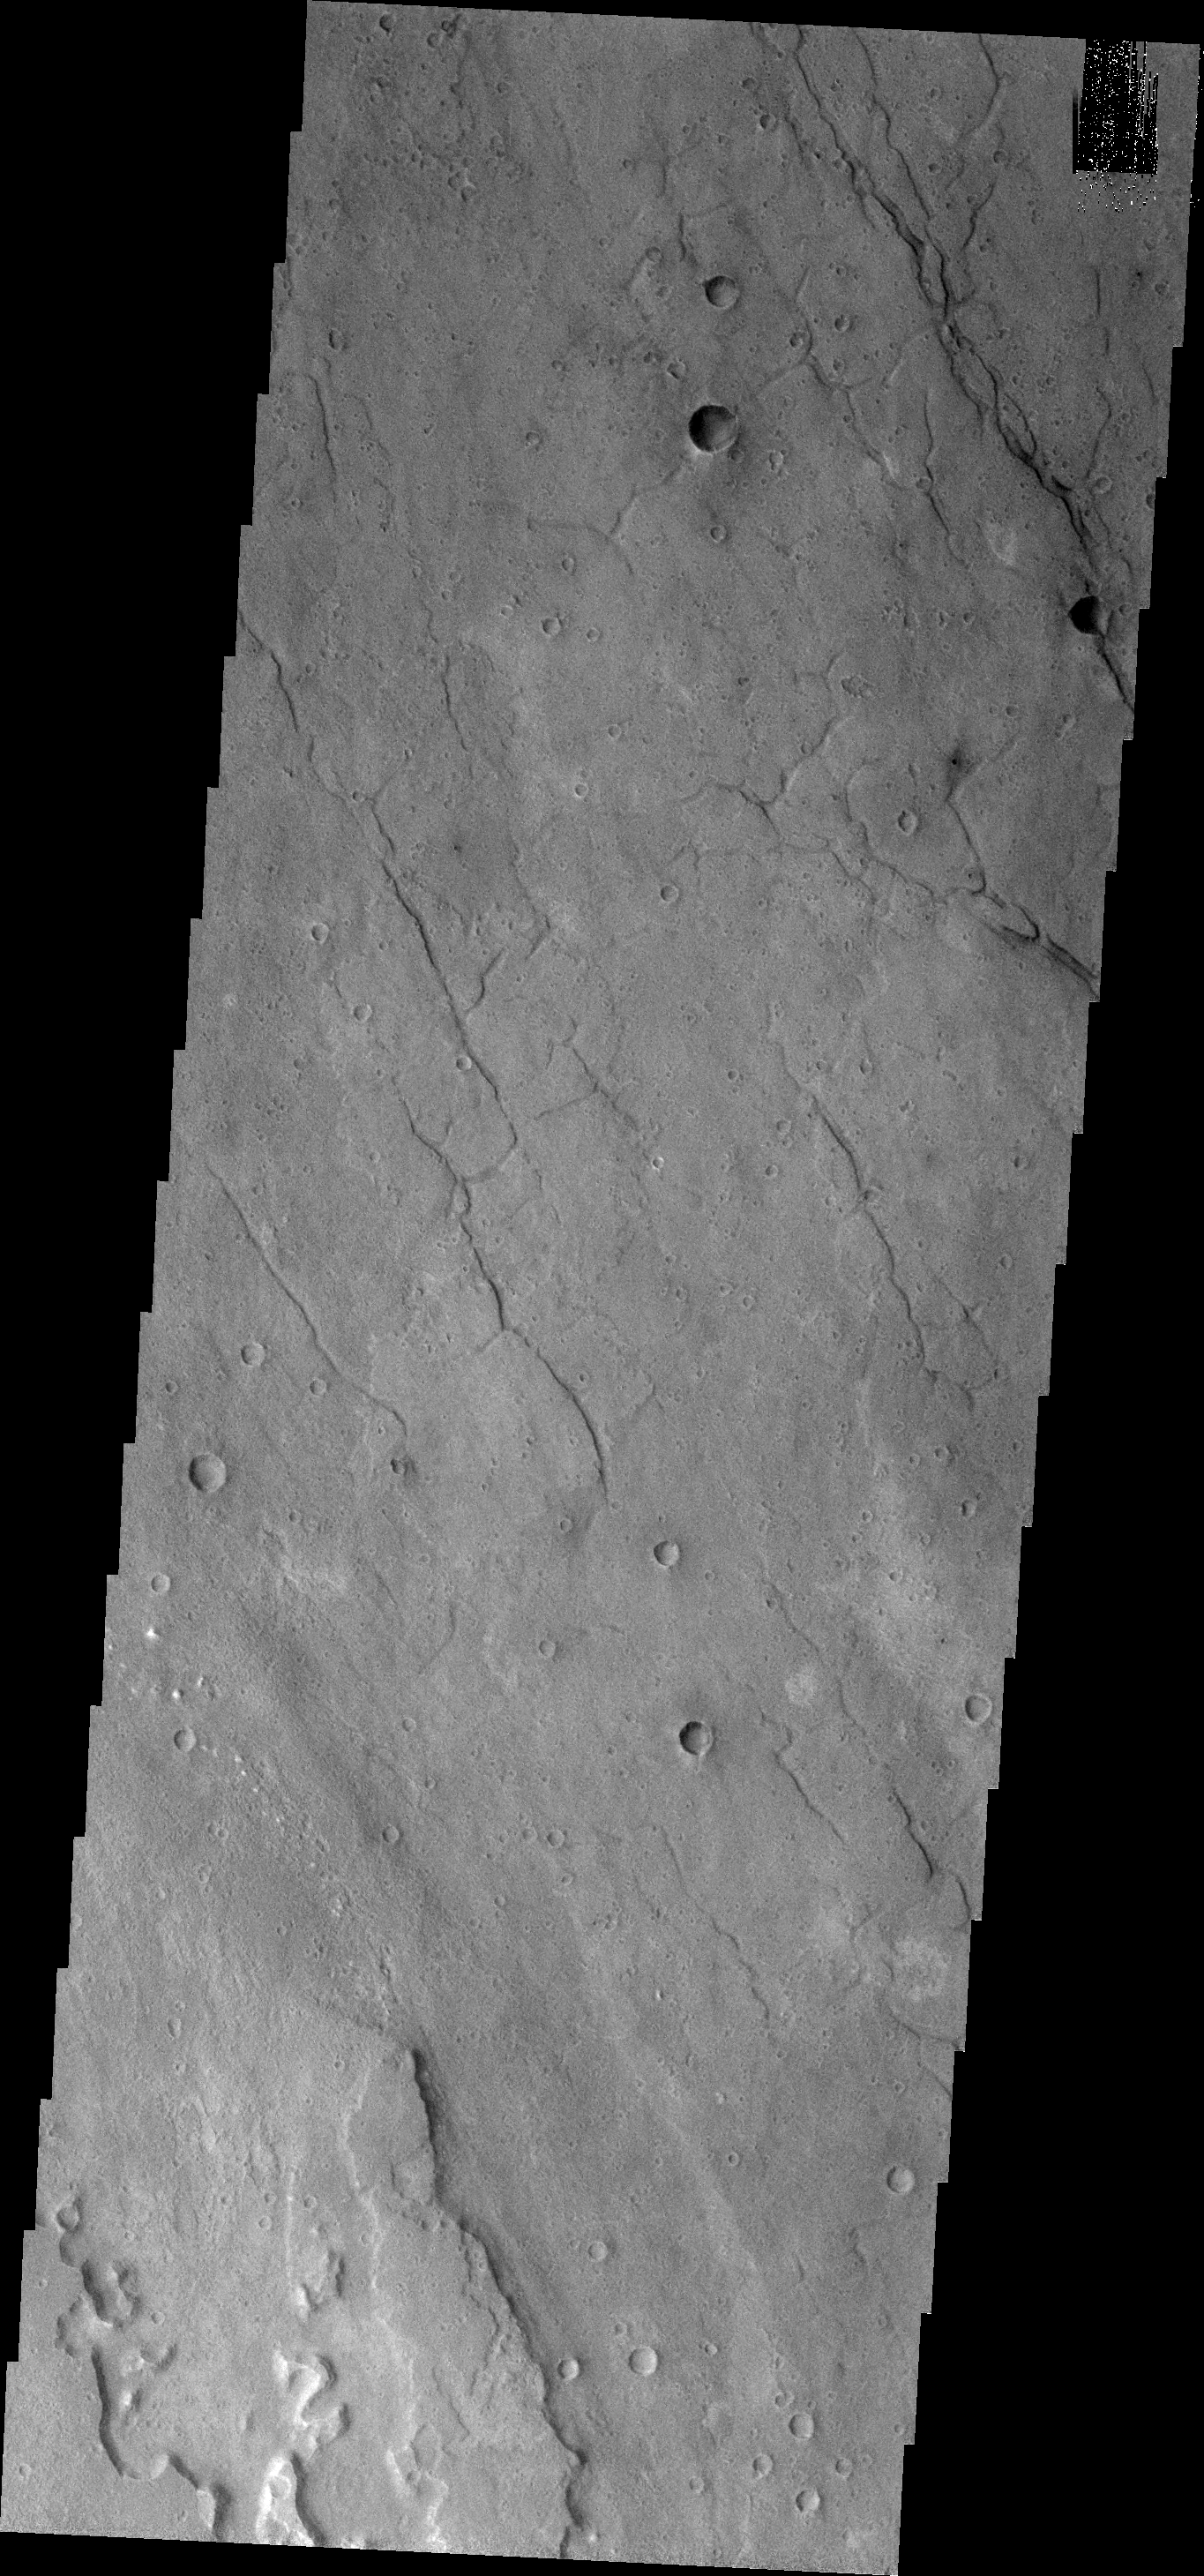

THEMIS ART #91

Number 2 or backward ‘s’, this mesa in Simud Valles was probably carved by running water.

Image information: VIS instrument. Latitude 19.3N, Longitude 320.7E. 18 meter/pixel resolution.

Please see the THEMIS Data Citation Note for details on crediting THEMIS images.

Note: this THEMIS visual image has not been radiometrically nor geometrically calibrated for this preliminary release. An empirical correction has been performed to remove instrumental effects. A linear shift has been applied in the cross-track and down-track direction to approximate spacecraft and planetary motion. Fully calibrated and geometrically projected images will be released through the Planetary Data System in accordance with Project policies at a later time.

NASA’s Jet Propulsion Laboratory manages the 2001 Mars Odyssey mission for NASA’s Office of Space Science, Washington, D.C. The Thermal Emission Imaging System (THEMIS) was developed by Arizona State University, Tempe, in collaboration with Raytheon Santa Barbara Remote Sensing. The THEMIS investigation is led by Dr. Philip Christensen at Arizona State University. Lockheed Martin Astronautics, Denver, is the prime contractor for the Odyssey project, and developed and built the orbiter. Mission operations are conducted jointly from Lockheed Martin and from JPL, a division of the California Institute of Technology in Pasadena.

Credit: NASA/JPL/ASU